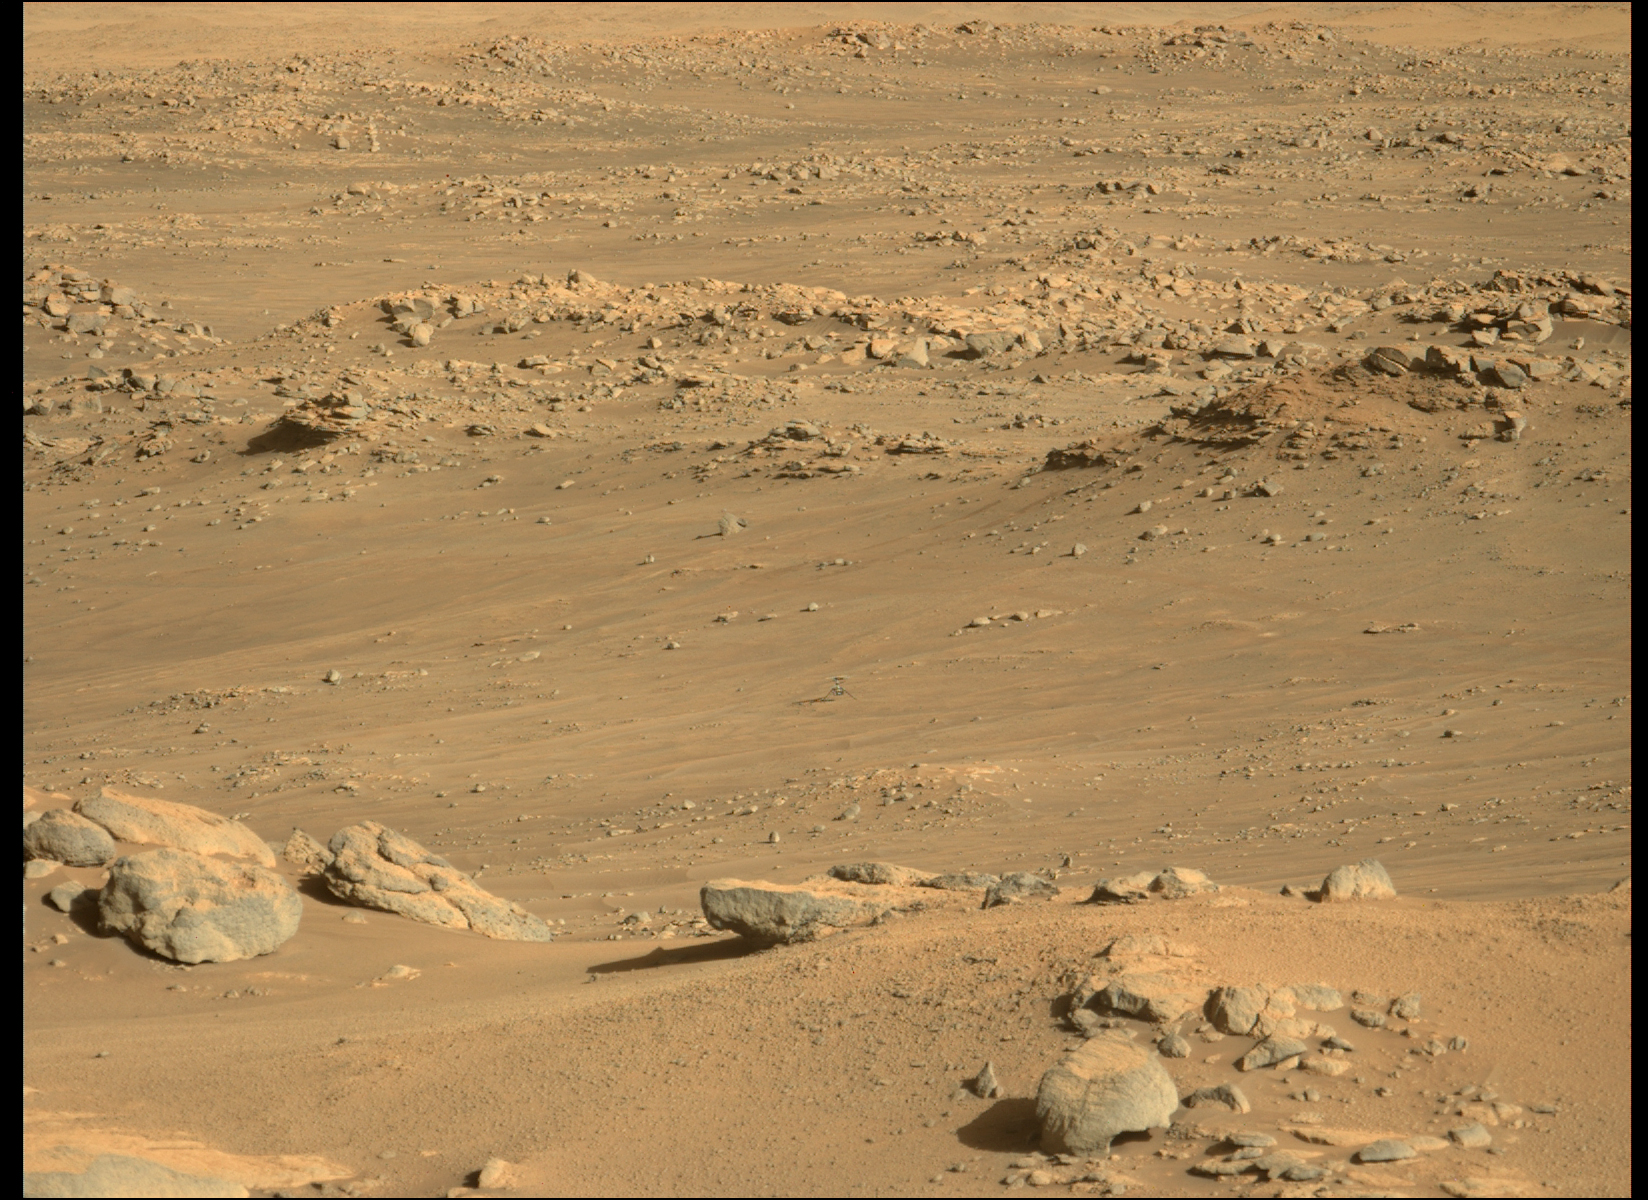

Ingenuity at Airfield J

NASA’s Ingenuity Mars Helicopter sits on a slightly inclined surface with about 6-degree tilt at the center of the frame. The location, “Airfield J” (the 10th airfield), is just north of the southern ridge of the “Séítah” geologic unit. The Mastcam-Z instrument aboard NASA’s Perseverance rover took this image on Dec. 1, 2021 (the 279th Martian day, or sol, of Perseverance’s mission), when the rotorcraft was about 970 feet (295 meters) from the rover.

Figure 1: An annotated version of this image highlights the location of Ingenuity.

The Mastcam-Z investigation is led and operated by Arizona State University in Tempe, working in collaboration with Malin Space Science Systems in San Diego, California, on the design, fabrication, testing, and operation of the cameras, and in collaboration with the Neils Bohr Institute of the University of Copenhagen on the design, fabrication, and testing of the calibration targets.

A key objective for Perseverance’s mission on Mars is astrobiology, including the search for signs of ancient microbial life. The rover will characterize the planet’s geology and past climate, pave the way for human exploration of the Red Planet, and be the first mission to collect and cache Martian rock and regolith (broken rock and dust).

Subsequent NASA missions, in cooperation with ESA (European Space Agency), would send spacecraft to Mars to collect these sealed samples from the surface and return them to Earth for in-depth analysis.

The Mars 2020 Perseverance mission is part of NASA’s Moon to Mars exploration approach, which includes Artemis missions to the Moon that will help prepare for human exploration of the Red Planet.

JPL, which is managed for NASA by Caltech in Pasadena, California, built and manages operations of the Perseverance rover.

Credit: NASA/JPL-Caltech/ASU/MSSS